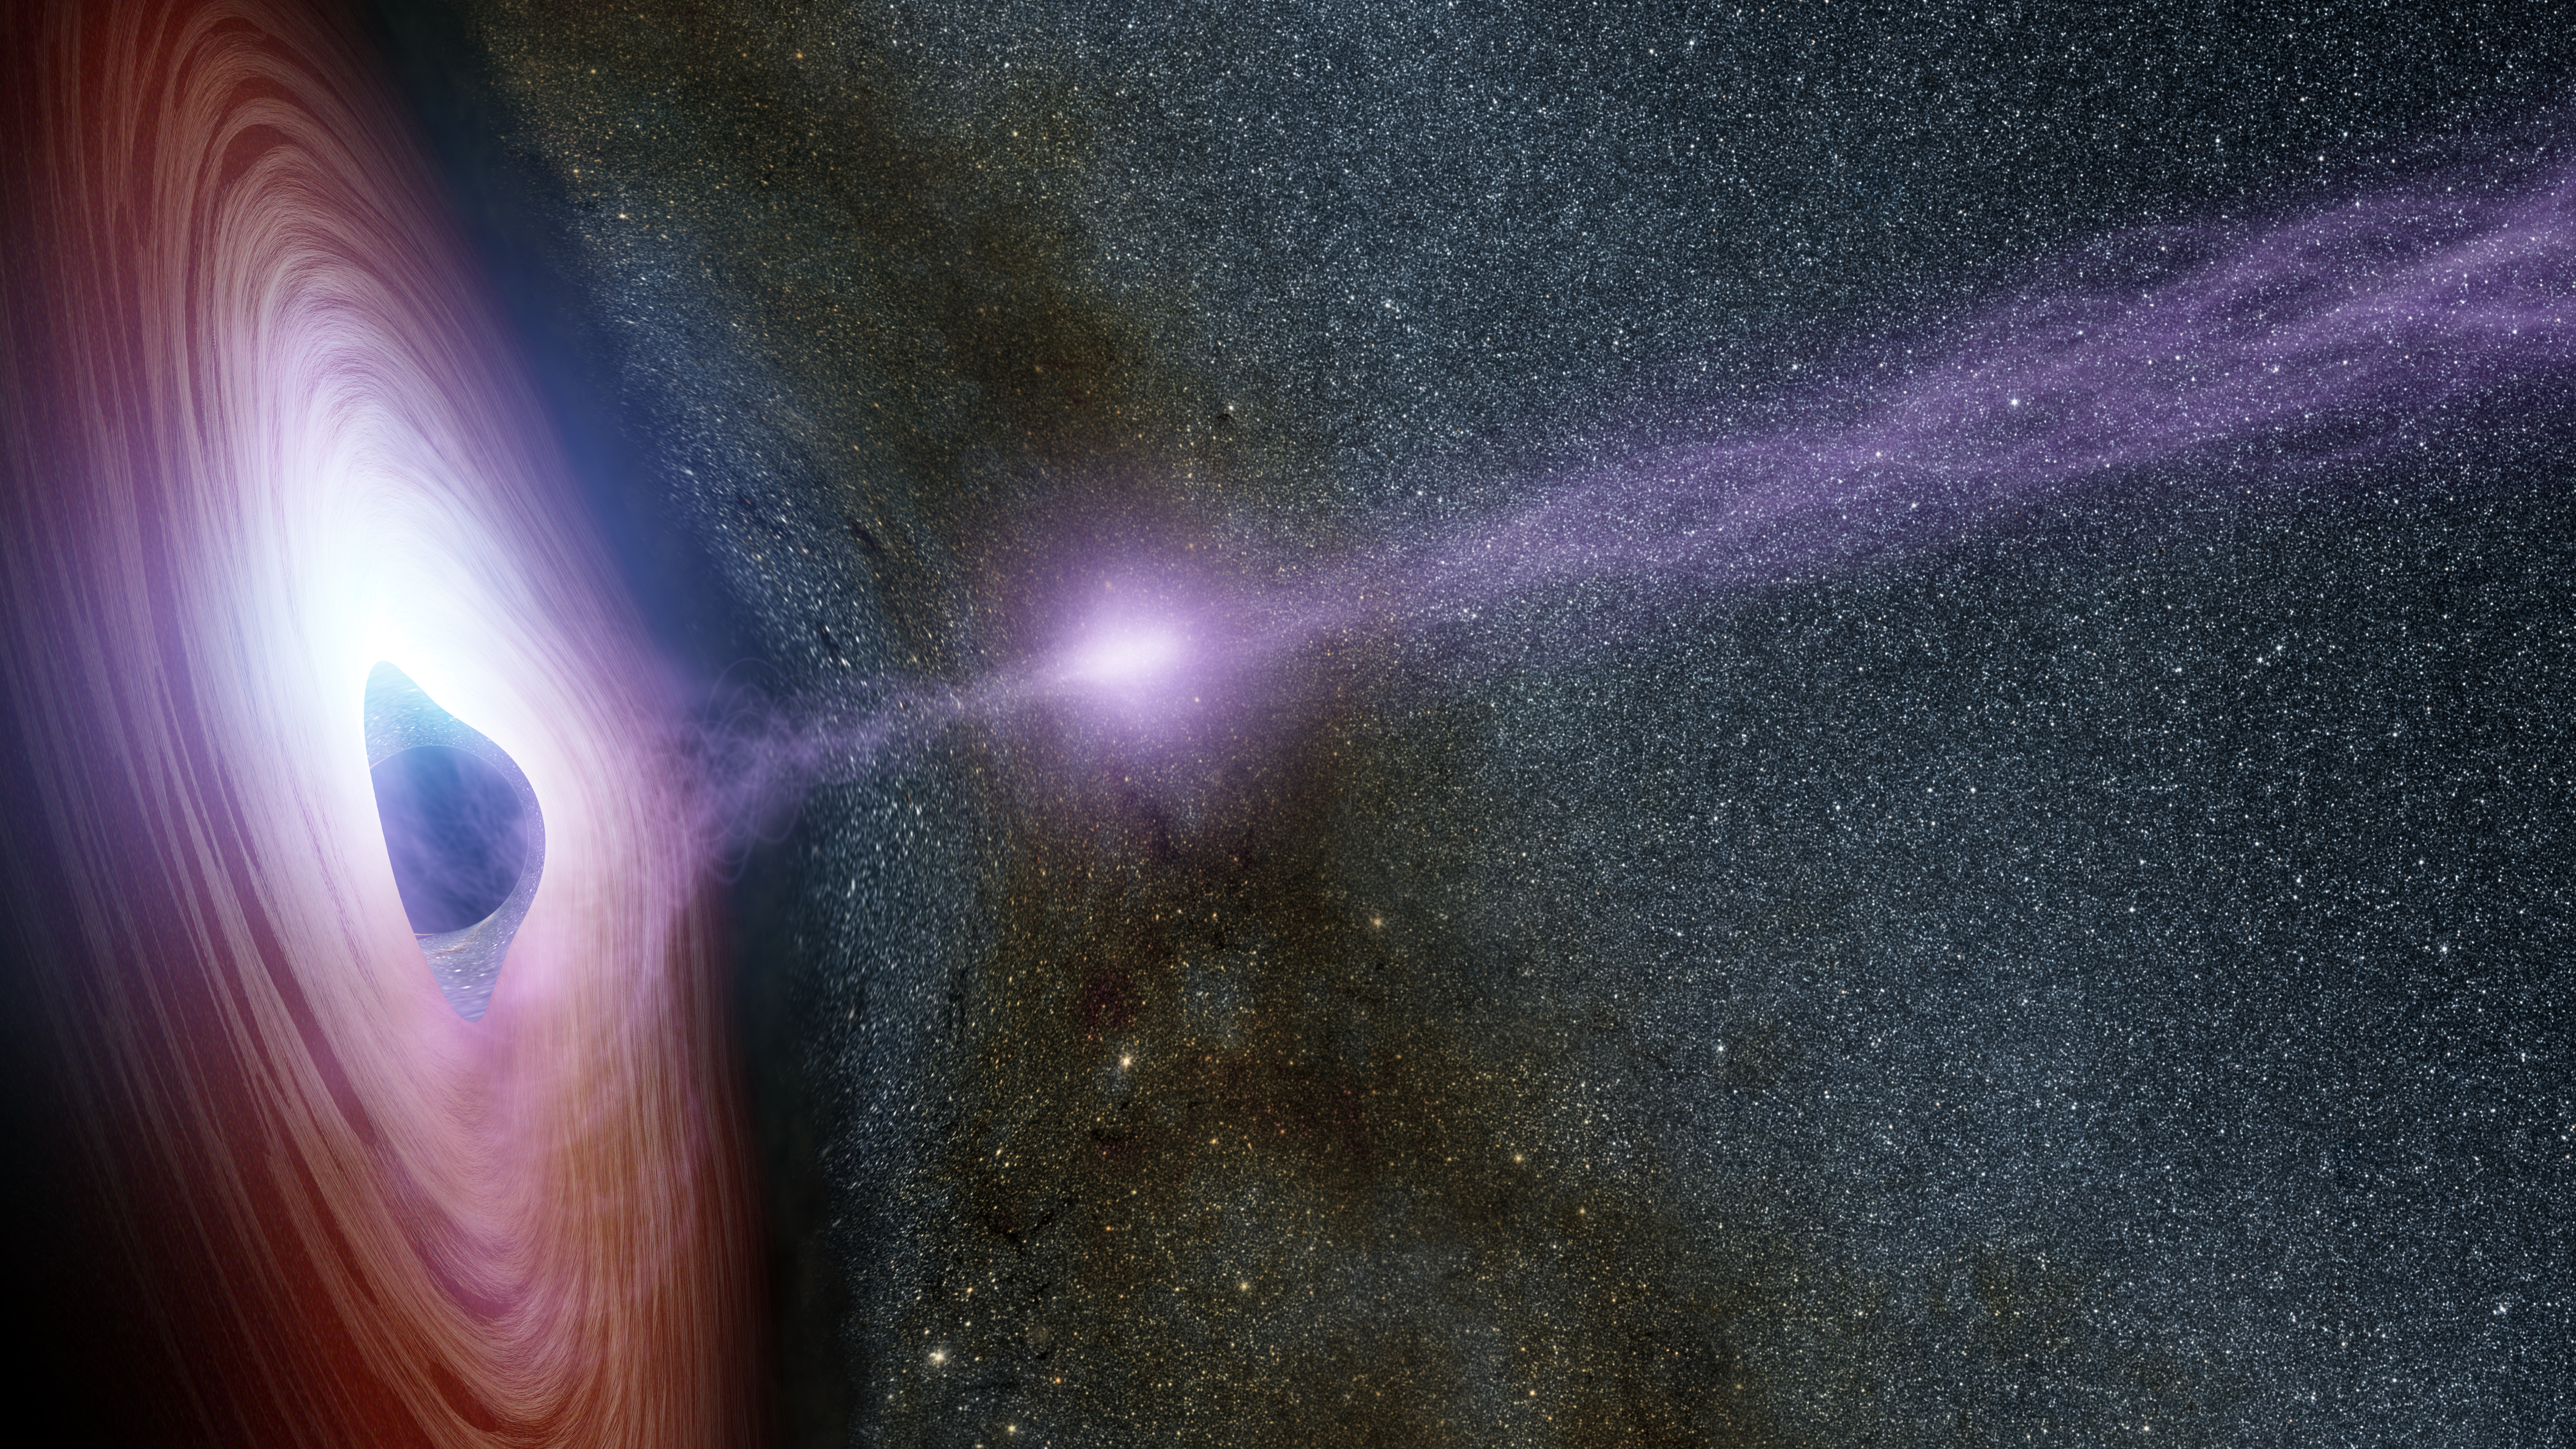

Shifting Coronas Around Black Holes

A supermassive black hole is depicted in this artist's concept, surrounded by a swirling disk of material falling into it. The purplish ball of light above the black hole, a feature called the corona, contains highly energetic particles that generate X-ray light. If you could really view the corona, it would be nearly invisible since we can't see its X-ray light.

The upper left side of the disk appears brighter than the lower right side due to an effect called relativist boosting. The material swirling around the disk is traveling at up to half the speed of light, and when it comes toward us, light from the disk is boosted, or, brightened. The opposite effect, a dimming of the light, occurs on the other side of the disk moving away from us.

Another form of relativistic boosting happens when the corona shoots away from the black hole, and later collapses. Its X-ray light is also brightened as the corona travels toward us at very fast speeds, leading to X-ray flares.

The immense gravity of the black hole warps the appearance of the disk and stars behind it.

In 2014, NASA's Nuclear Spectroscopic Telescope Array, or NuSTAR, and Swift space telescopes witnessed an X-flare from the supermassive black hole in a distant galaxy called Markarian 335. The observations allowed astronomers to link a shifting corona to an X-ray flare for the first time.

Credit: NASA/JPL-Caltech/R. Hurt (IPAC)